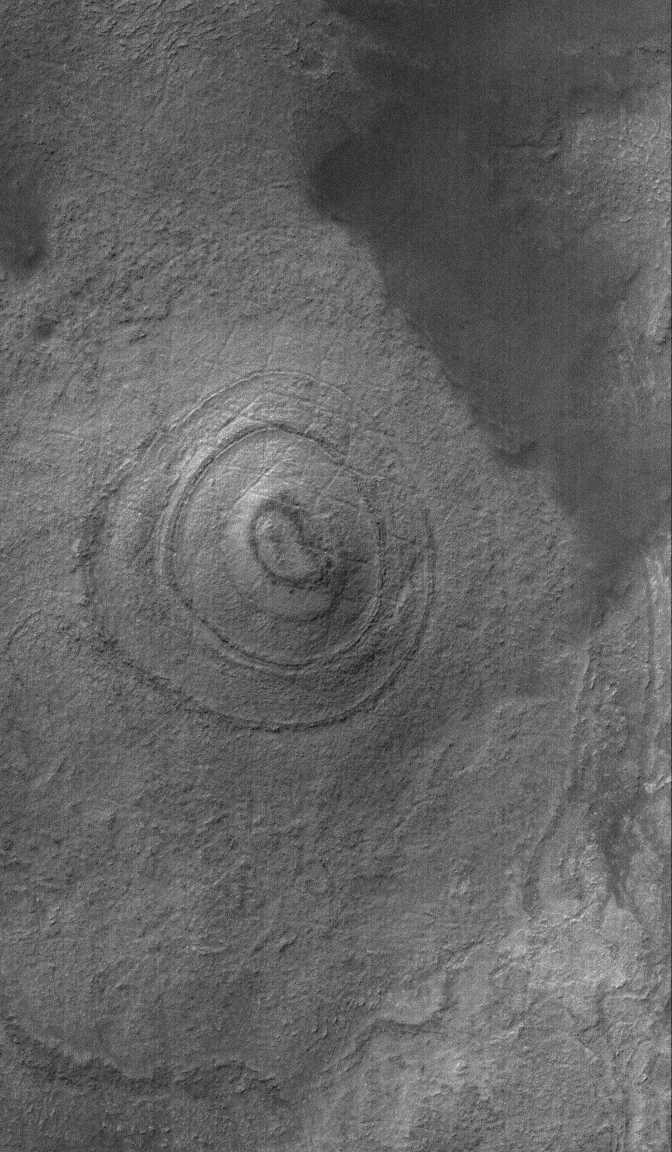

Argyre Bull’s-Eye

1 March 2006
This Mars Global Surveyor (MGS) Mars Orbiter Camera (MOC) image shows a layered mound, buried under a thin coating of material hard enough to have been cut by shallow fractures, on the floor of the giant Argyre Basin. The material beneath the basin floor is layered; this is an eroded (and then thinly-buried) remnant of some of that layered material.

Location near: 54.2°S, 46.7°W
Image width: ~3 km (~1.9 mi)
Illumination from: upper left
Season: Southern Summer

Credit: NASA/JPL/Malin Space Science Systems